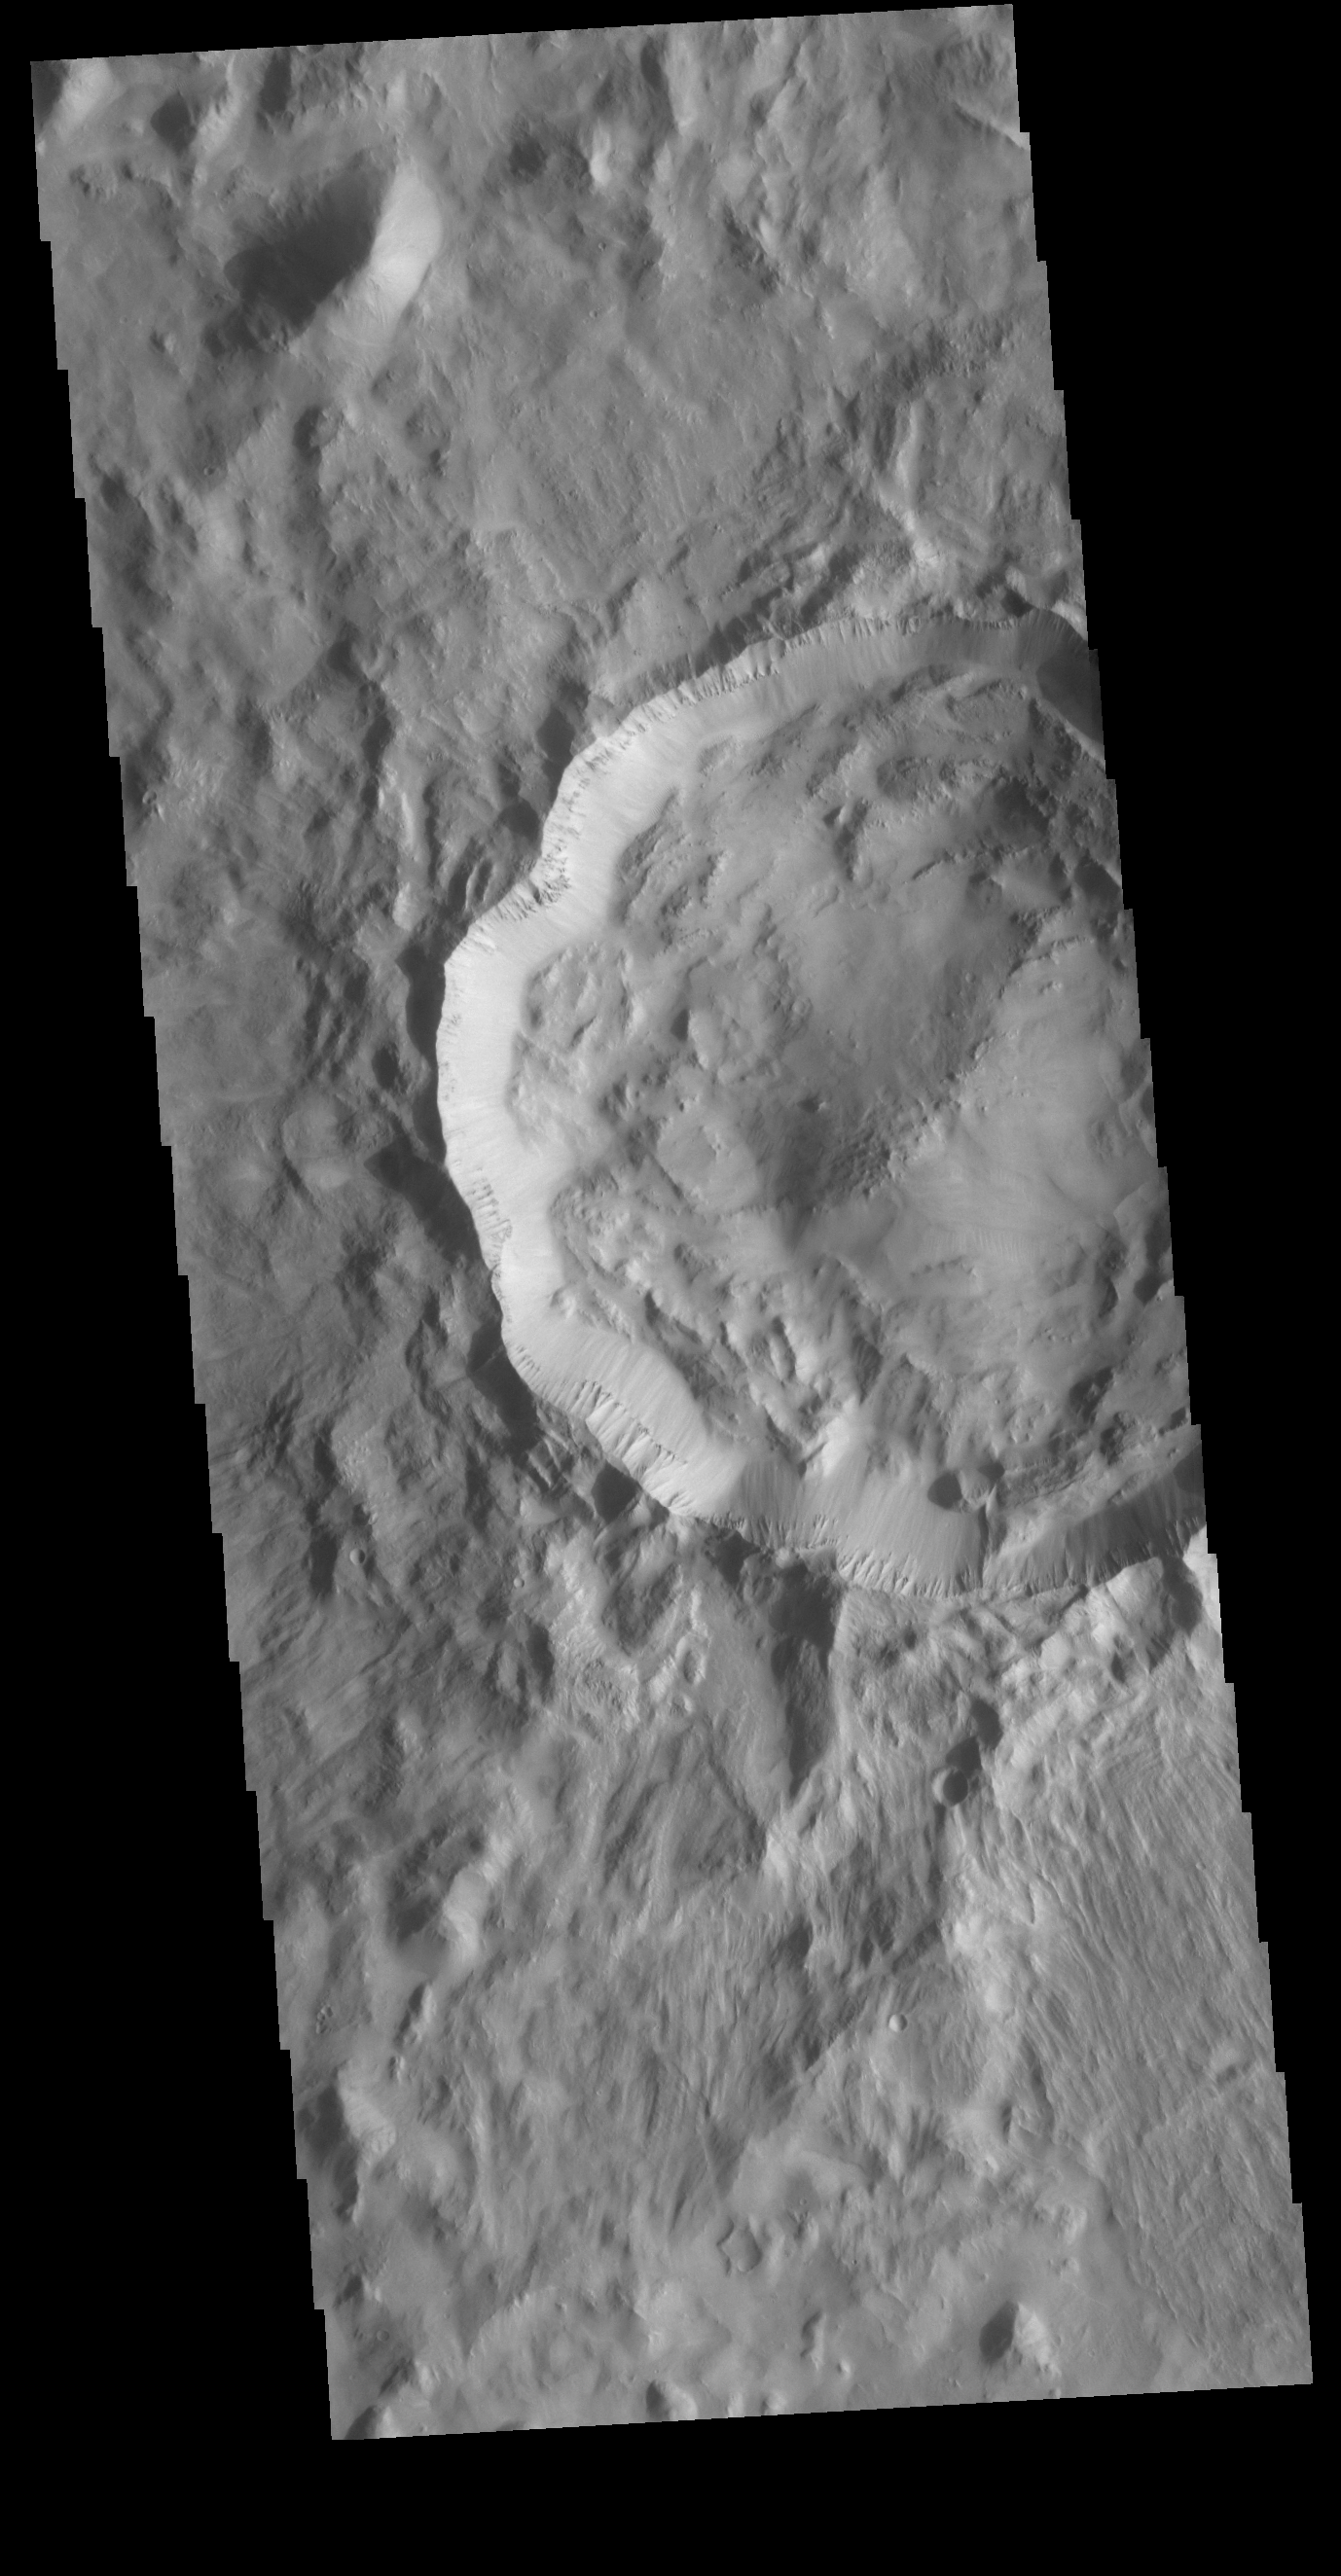

Crater

Today’s VIS image shows an unnamed crater located on the boundary between Terra Cimmeria and Nepenthes Planum. The rugged nature of the interior of the crater and the outer rim ejecta indicate that this is a relatively youthful crater.

Credit: NASA/JPL-Caltech/ASU